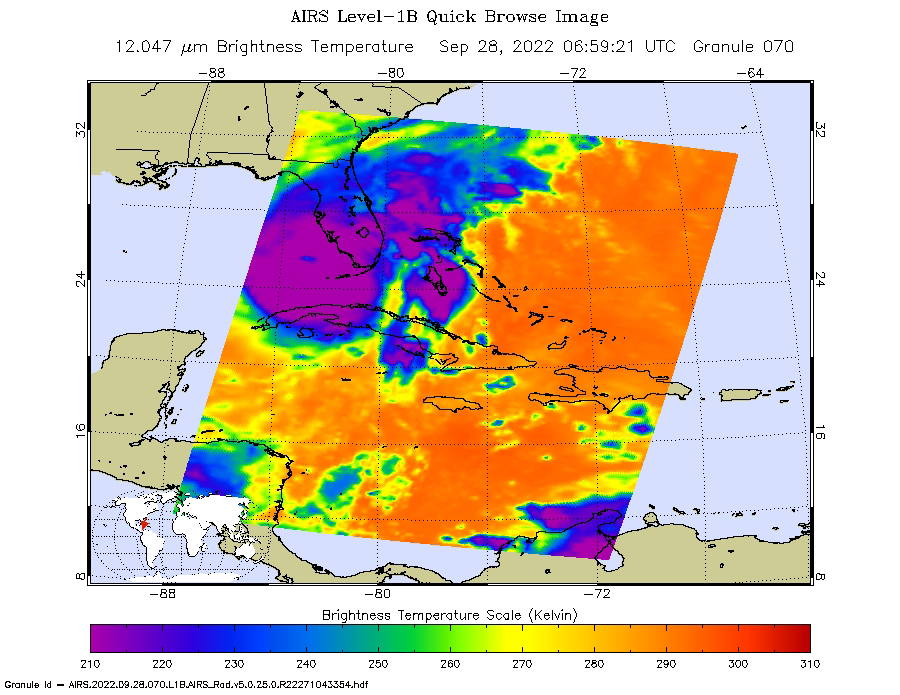

Hurricane Ian Captured in Infrared by AIRS

NASA’s Atmospheric Infrared Sounder (AIRS) instrument aboard the Aqua satellite captured imagery of Hurricane Ian over the Gulf of Mexico between Cuba and Florida just before 2 a.m. local time Sept. 28, 2022. At that time, the Category 3 storm was in a period of rapid intensification – when a hurricane’s wind speeds increase by 35 mph (56 kph) or more within 24 hours – while moving northward toward Florida after having recently made landfall over western Cuba.

The image shows cloud or surface temperature measurements taken at infrared wavelengths. The large purple area indicates very cold clouds at about minus 90 degrees Fahrenheit (minus 67 degrees Celsius, or around 210 Kelvin on the map’s scale). These clouds are carried high into the atmosphere by tall thunderstorms and are associated with very heavy rainfall. Warmer areas with shallower rain clouds are shown in blue and green. The orange and red areas represent mostly cloud-free air. The eye of the hurricane is seen as a small blue area in the middle of the large purple patch.

AIRS, in conjunction with the Advanced Microwave Sounding Unit (AMSU), senses emitted infrared and microwave radiation from Earth to provide a 3D look at the planet’s weather and climate. Working in tandem, the two instruments make simultaneous observations down to Earth’s surface. With more than 2,000 channels sensing different regions of the atmosphere, the system creates a global, 3D map of atmospheric temperature and humidity, cloud amounts and heights, greenhouse gas concentrations, and many other atmospheric phenomena. Launched into Earth orbit in 2002 aboard NASA’s Aqua spacecraft, the AIRS and AMSU instruments are managed by NASA’s Jet Propulsion Laboratory in Southern California, under contract to NASA. JPL is a division of Caltech.

Credit: NASA/JPL-Caltech